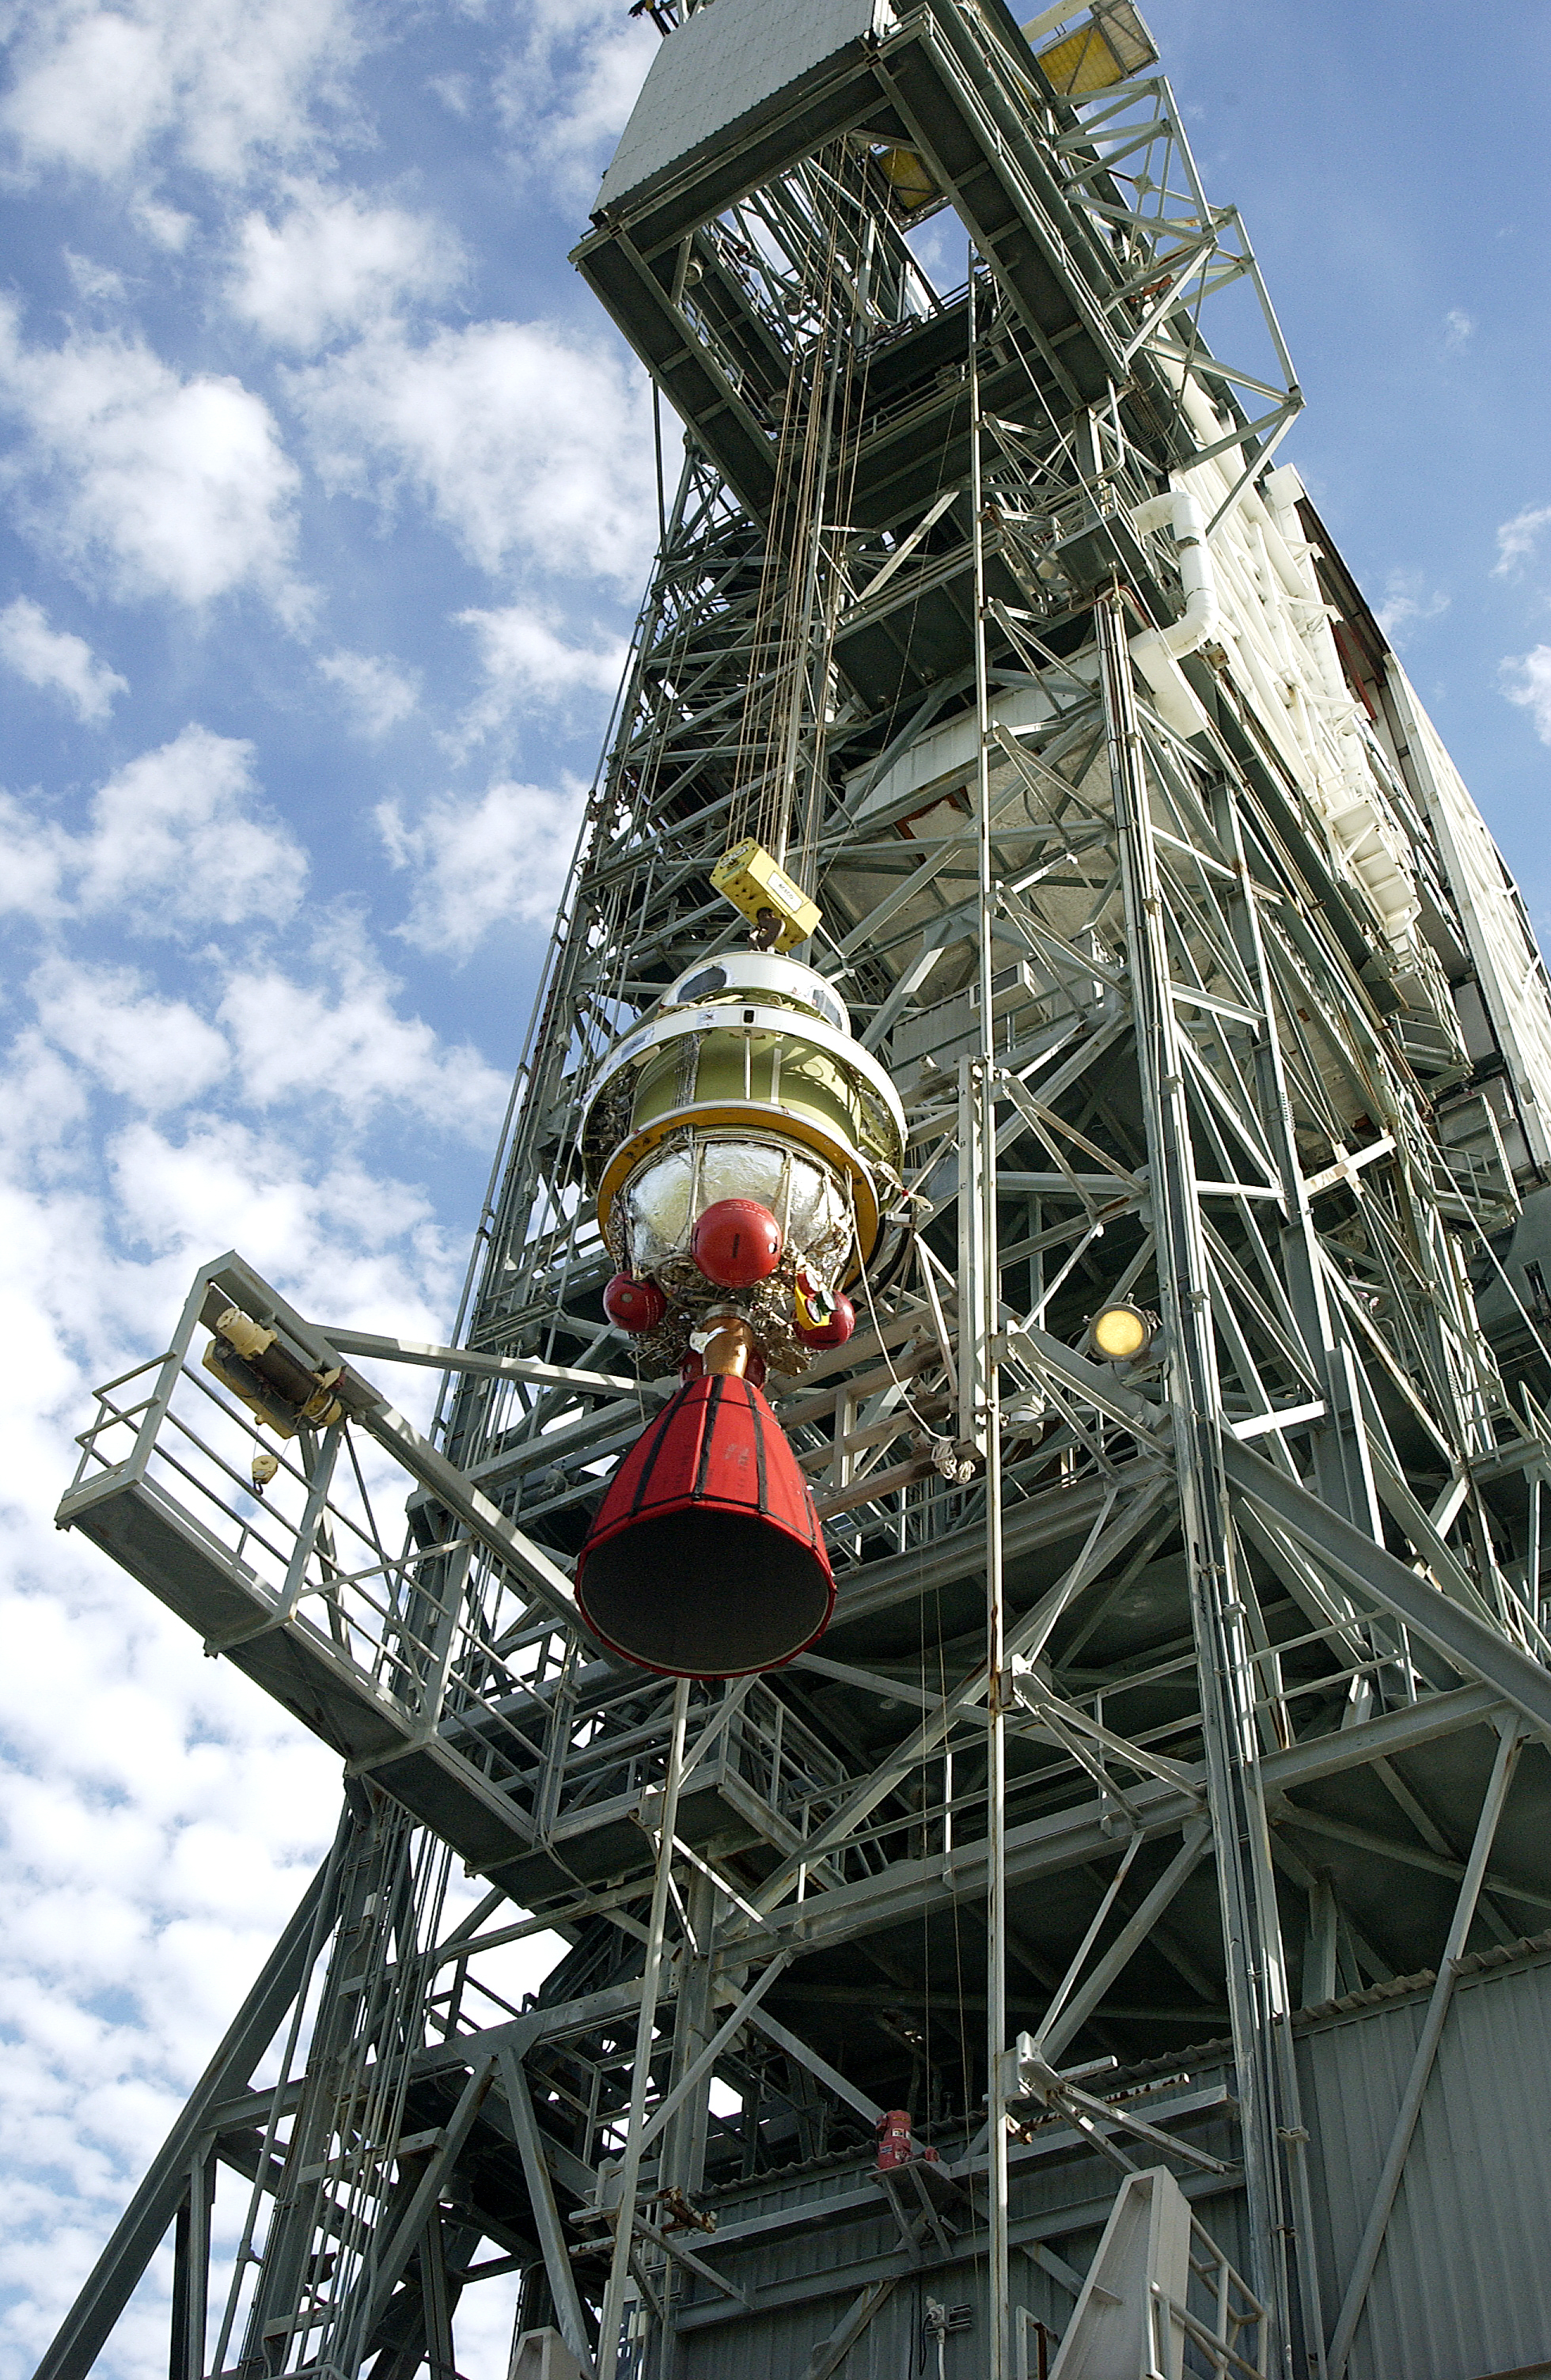

Second Stage

The second stage of Spitzer's Delta II rocket is hoisted up the tower at pad 17-B on Cape Canaveral Air Force Station.

Credit: NASA/KSC